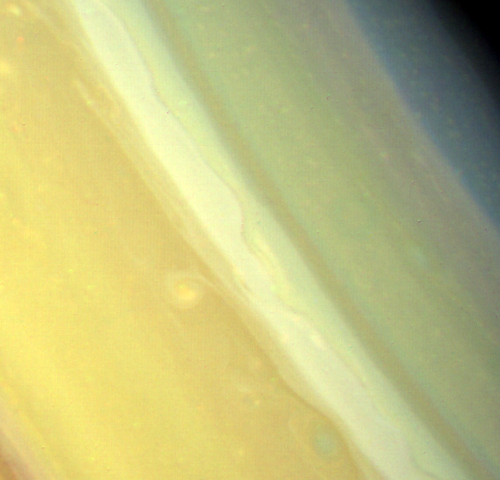

Saturn’s Northern Mid-latitudes

In this Voyager 2 observation of Saturn’s northern mid-latitudes is seen a strangely curled cloud attached by a thin ribbon to the bright white cloud region to the north. The cloud has been monitored for seven rotations around the planet. It appears to be forming a closed loop. Other discrete clouds are seen to the east. Also evident is the “ribbonlike” structure at 47 north latitude in the white cloud region. The spacecraft took this image Aug. 16 from a distance of 9.3 million kilometers (5.8 million miles), when the smallest feature seen was about 90 kilometers (56 miles) across. The Voyager project is managed for NASA by the Jet Propulsion Laboratory, Pasadena, Calif.

Credit: NASA/JPL